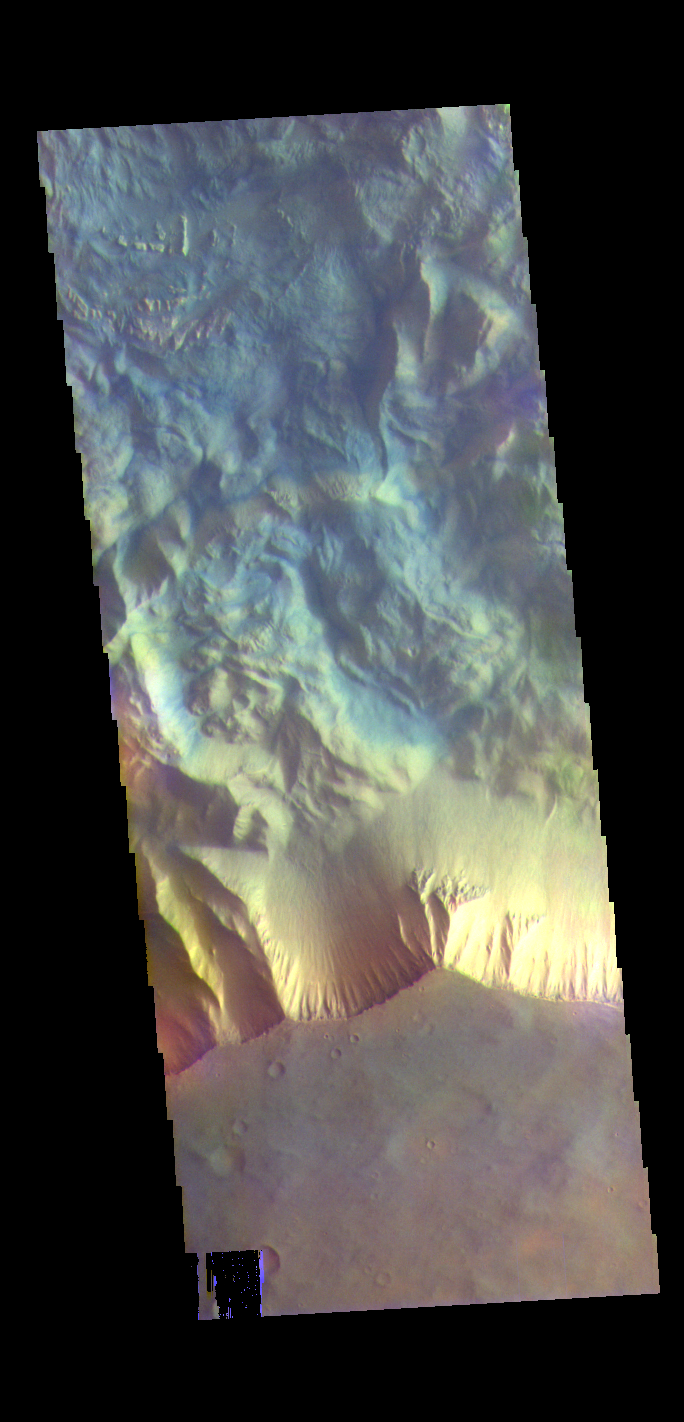

Hebes Chasma – False Color

The THEMIS VIS camera contains 5 filters. The data from different filters can be combined in multiple ways to create a false color image. These false color images may reveal subtle variations of the surface not easily identified in a single band image. Today’s false color image shows part of the southern cliff face of Hebes Chasma. Hebes Chasma is an inclosed basin not connected to Valles Marineris. It is 319 km long (east/west, 198 miles), 130 km wide (north/south, 81miles) and up to 8km (5 miles) deep.

Credit: NASA/JPL-Caltech/ASU